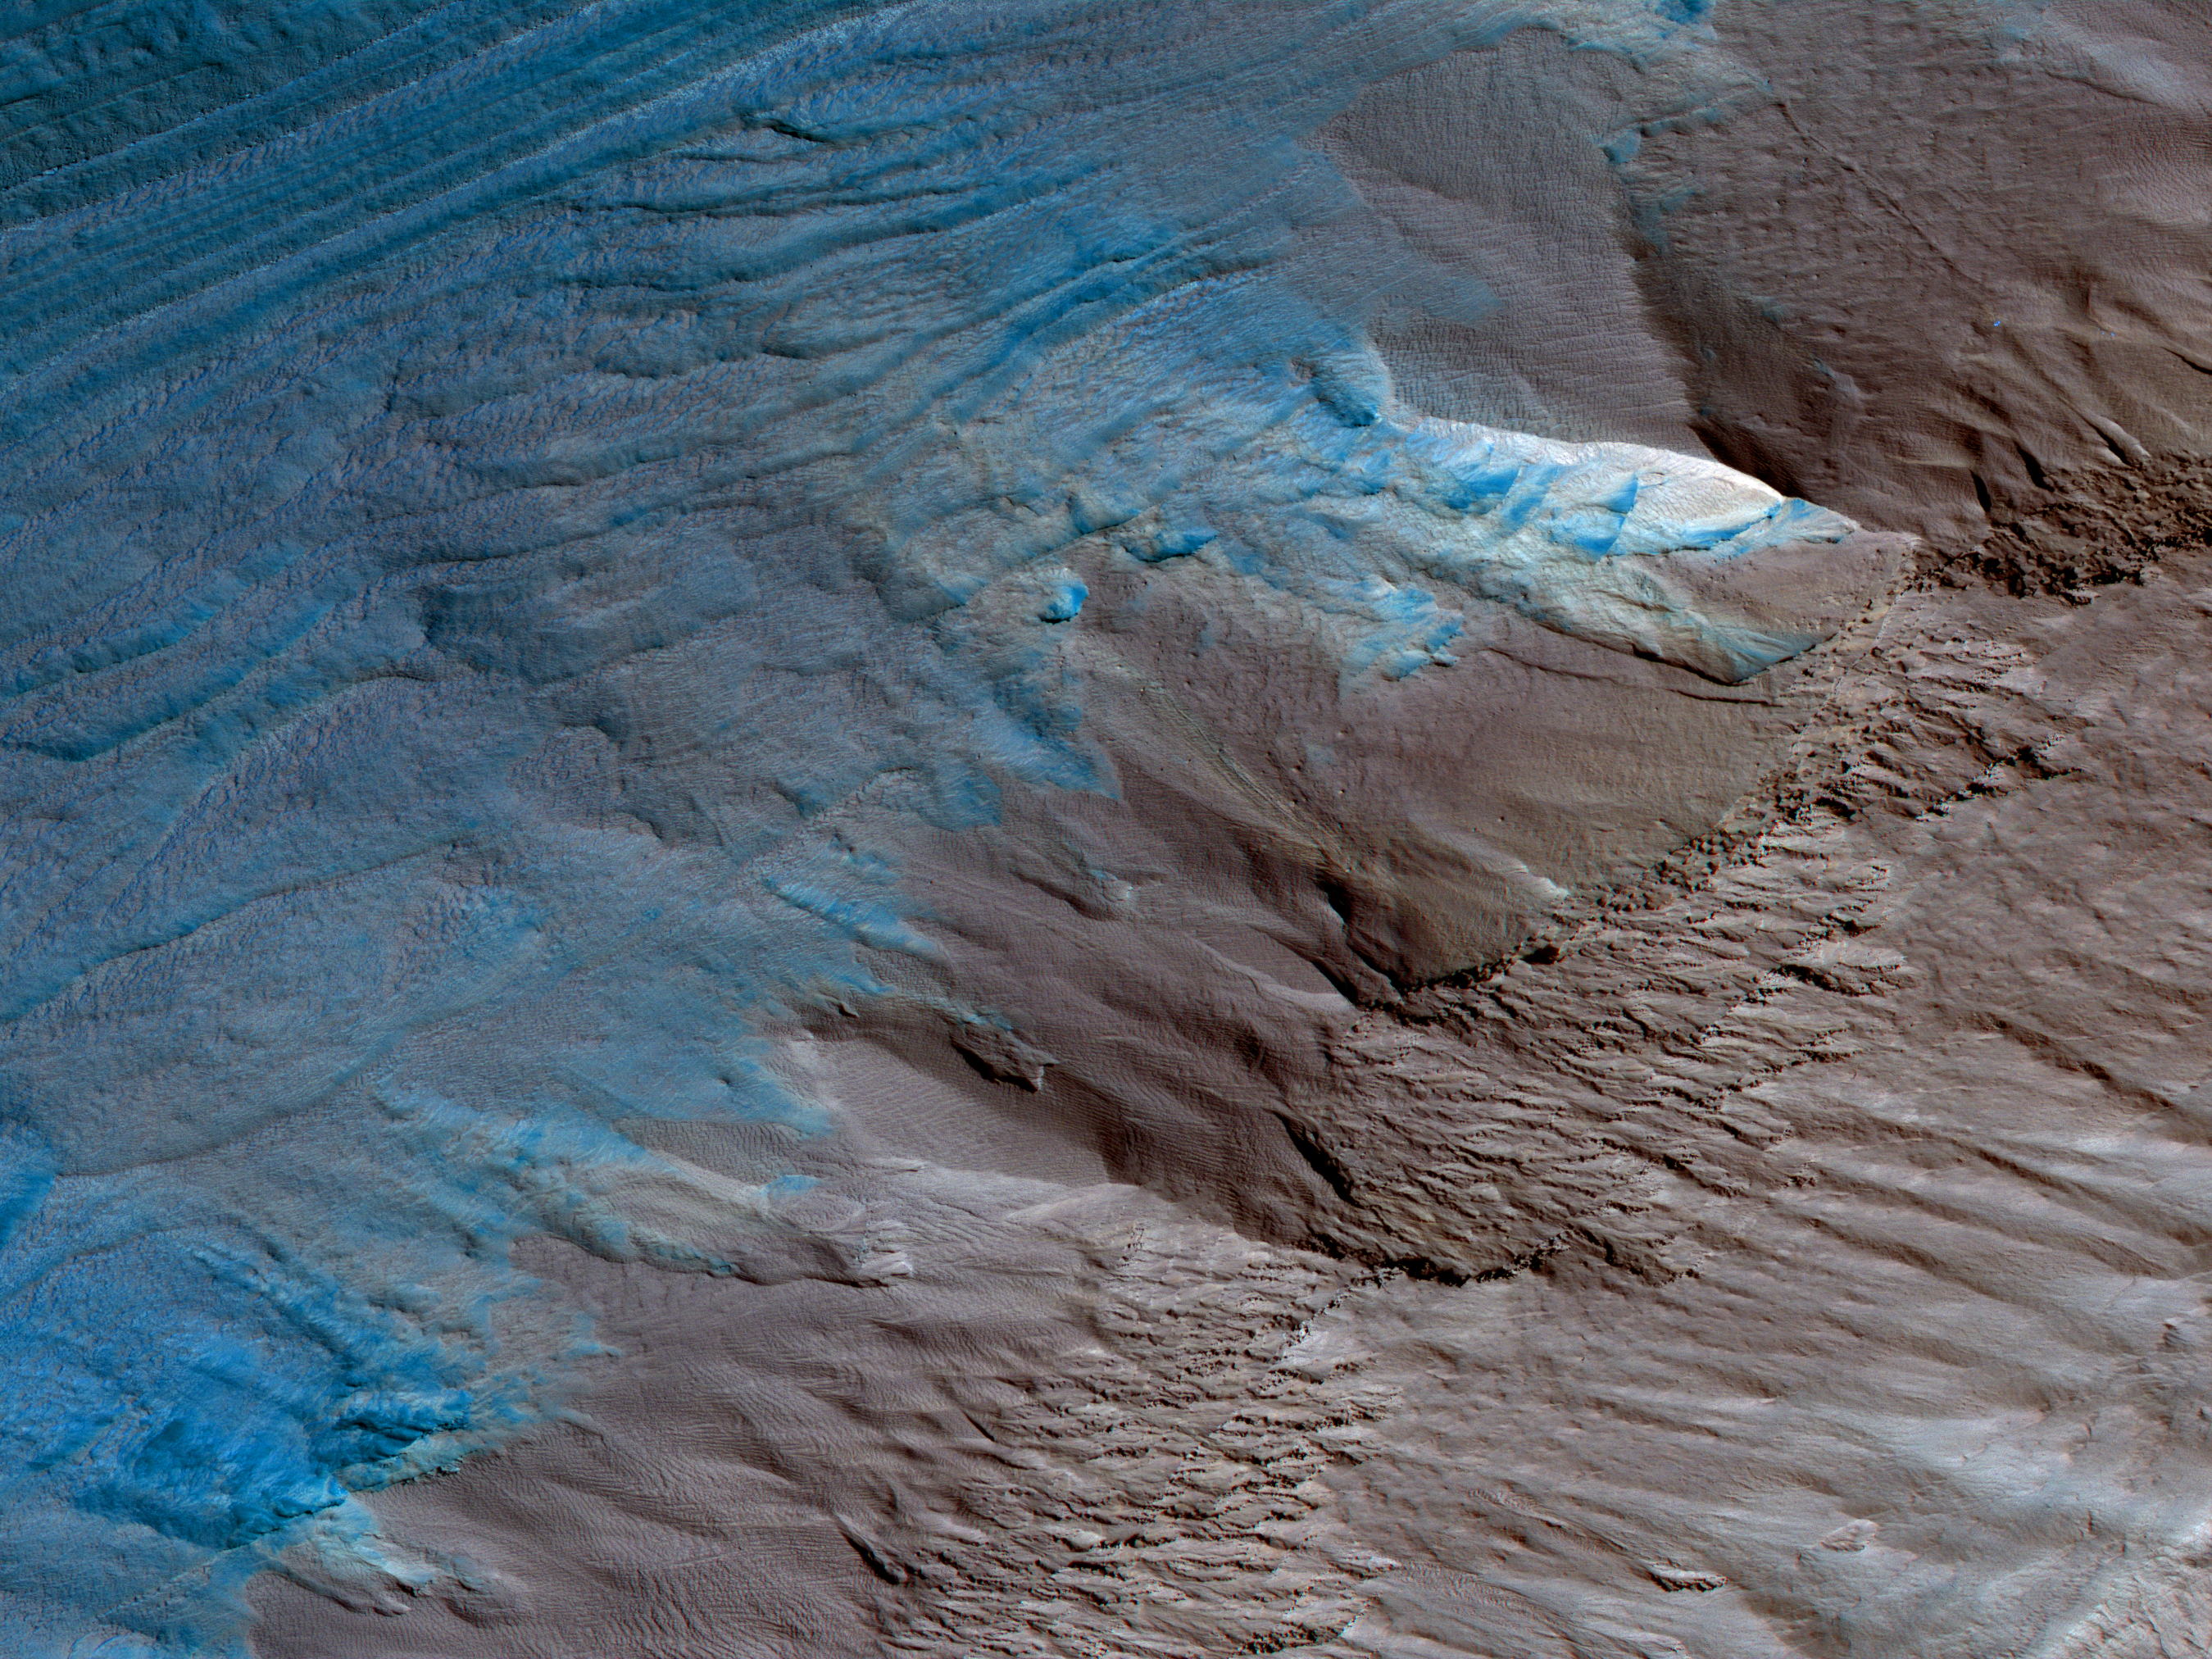

Erosion of the Edge of the South Polar Layered Deposits

This image is an oblique view from NASA’s Mars Reconnaissance Orbiter of the sloping edge of the stack of icy layers over the South Pole has some interesting morphologies.

The slope appears to be eroding from a combination of landslides, block falls, and sublimation. The bright icy exposure in the larger landslide scar (upper right) suggests that this was a relatively recent event.

Small-scale textures over the scene are due to both blowing wind and the thermal expansion and contraction of shallow ice.

This is a stereo pair with ESP_013026_1080.

The map is projected here at a scale of 50 centimeters (19.7 inches) per pixel. [The original image scale is 57.1 centimeters (22.5 inches) per pixel (with 2 x 2 binning); objects on the order of 171 centimeters (67.3 inches) across are resolved. North is up.

The University of Arizona, Tucson, operates HiRISE, which was built by Ball Aerospace & Technologies Corp., Boulder, Colo. NASA’s Jet Propulsion Laboratory, a division of Caltech in Pasadena, California, manages the Mars Reconnaissance Orbiter Project for NASA’s Science Mission Directorate, Washington.

Credit: NASA/JPL-Caltech/Univ. of Arizona